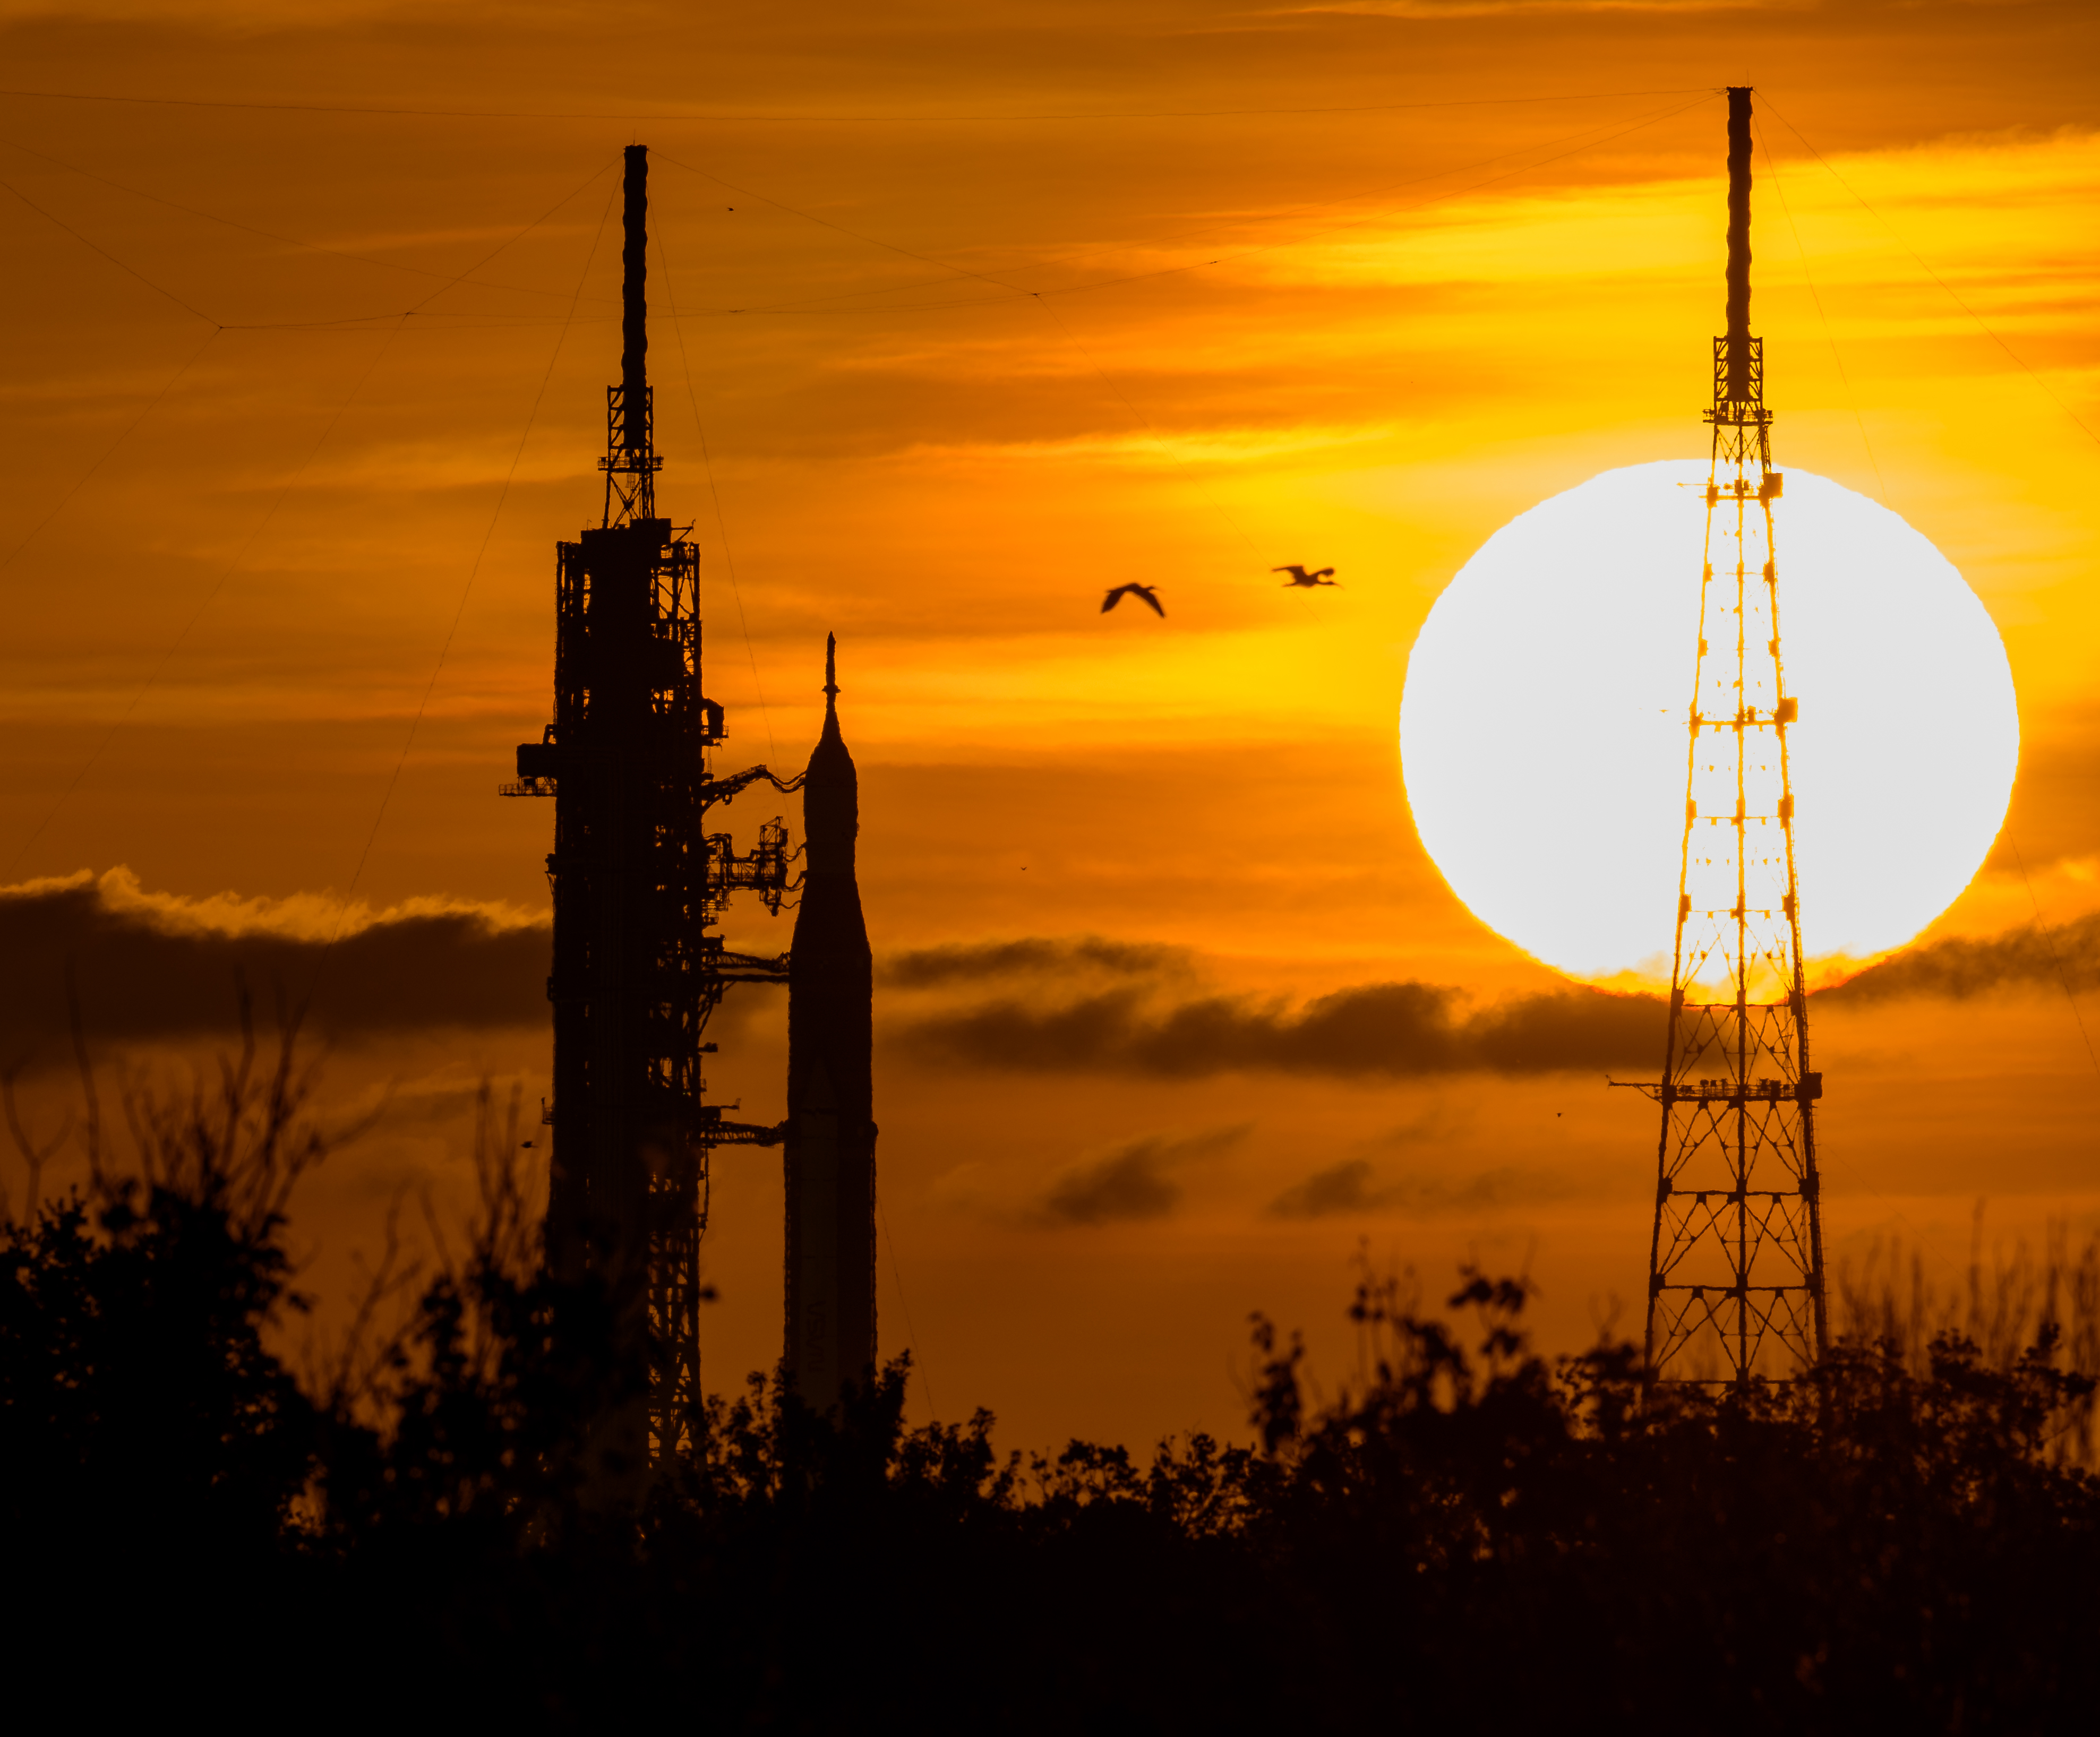

Artemis I Prelaunch

NASA’s Space Launch System (SLS) rocket with the Orion spacecraft aboard is seen during sunrise atop a mobile launcher at Launch Pad 39B as preparations for launch continue, Wednesday, Aug. 31, 2022, at NASA’s Kennedy Space Center in Florida. NASA’s Artemis I flight test is the first integrated test of the agency’s deep space exploration systems: the Orion spacecraft, SLS rocket, and supporting ground systems.

Credit: NASA/Bill Ingalls